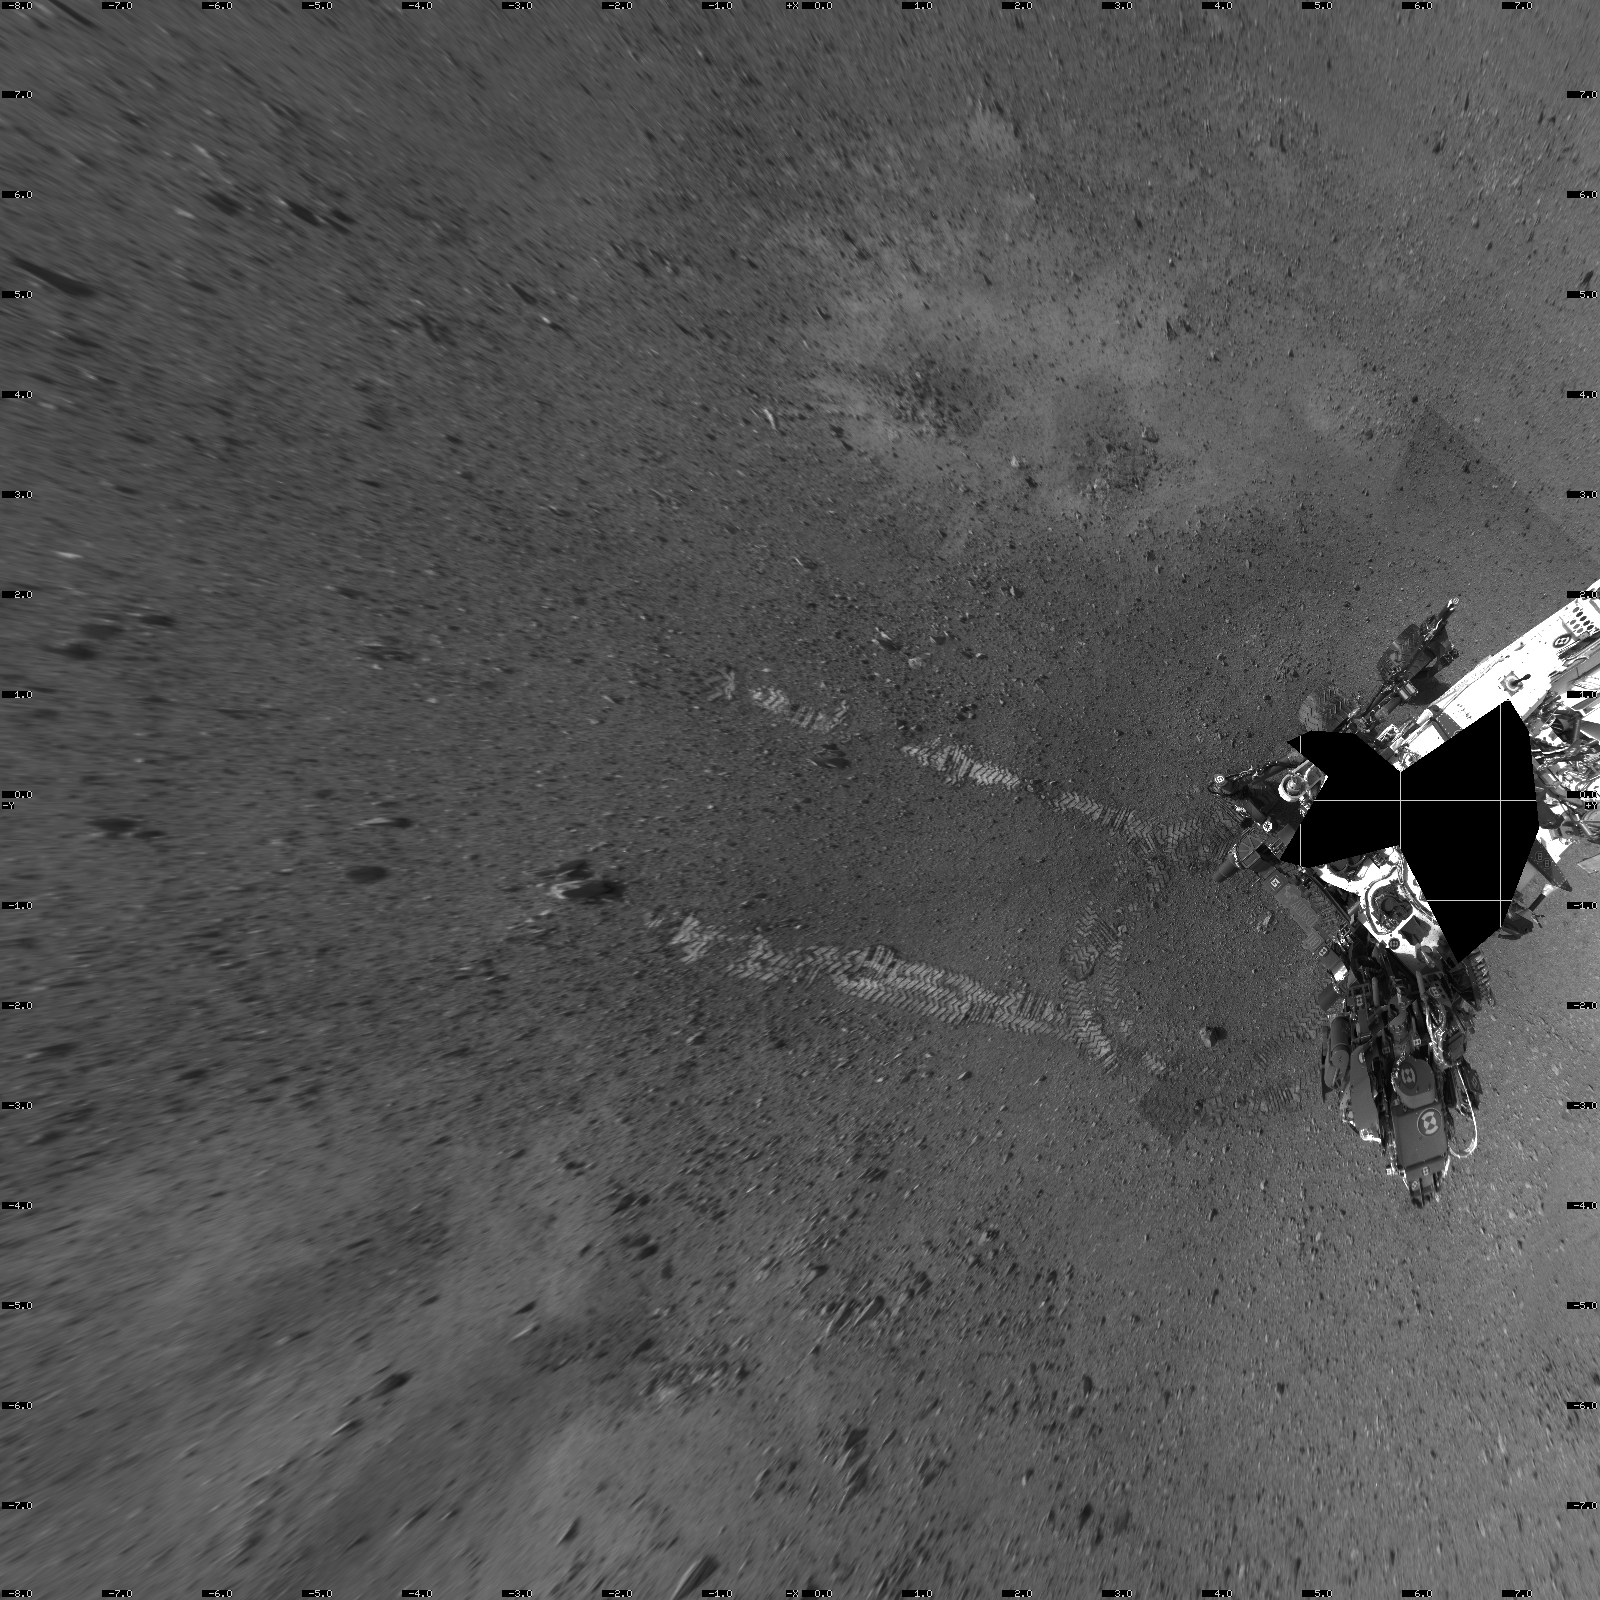

Rover Takes Its First ‘Steps’

This overhead view shows evidence of a successful first test drive for NASA’s Curiosity rover. On Aug. 22, 2012, the rover made its first move, going forward about 15 feet (4.5 meters), rotating 120 degrees and then reversing about 8 feet (2.5 meters). Curiosity is now about 20 feet (6 meters) from its landing site, named Bradbury Landing.

This mosaic from the rover’s Navigation camera is made up of 23 full-resolution frames, displayed in a vertical projection.

JPL manages the Mars Science Laboratory/Curiosity for NASA’s Science Mission Directorate in Washington. The rover was designed, developed and assembled at JPL, a division of the California Institute of Technology in Pasadena.

Credit: NASA/JPL-Caltech